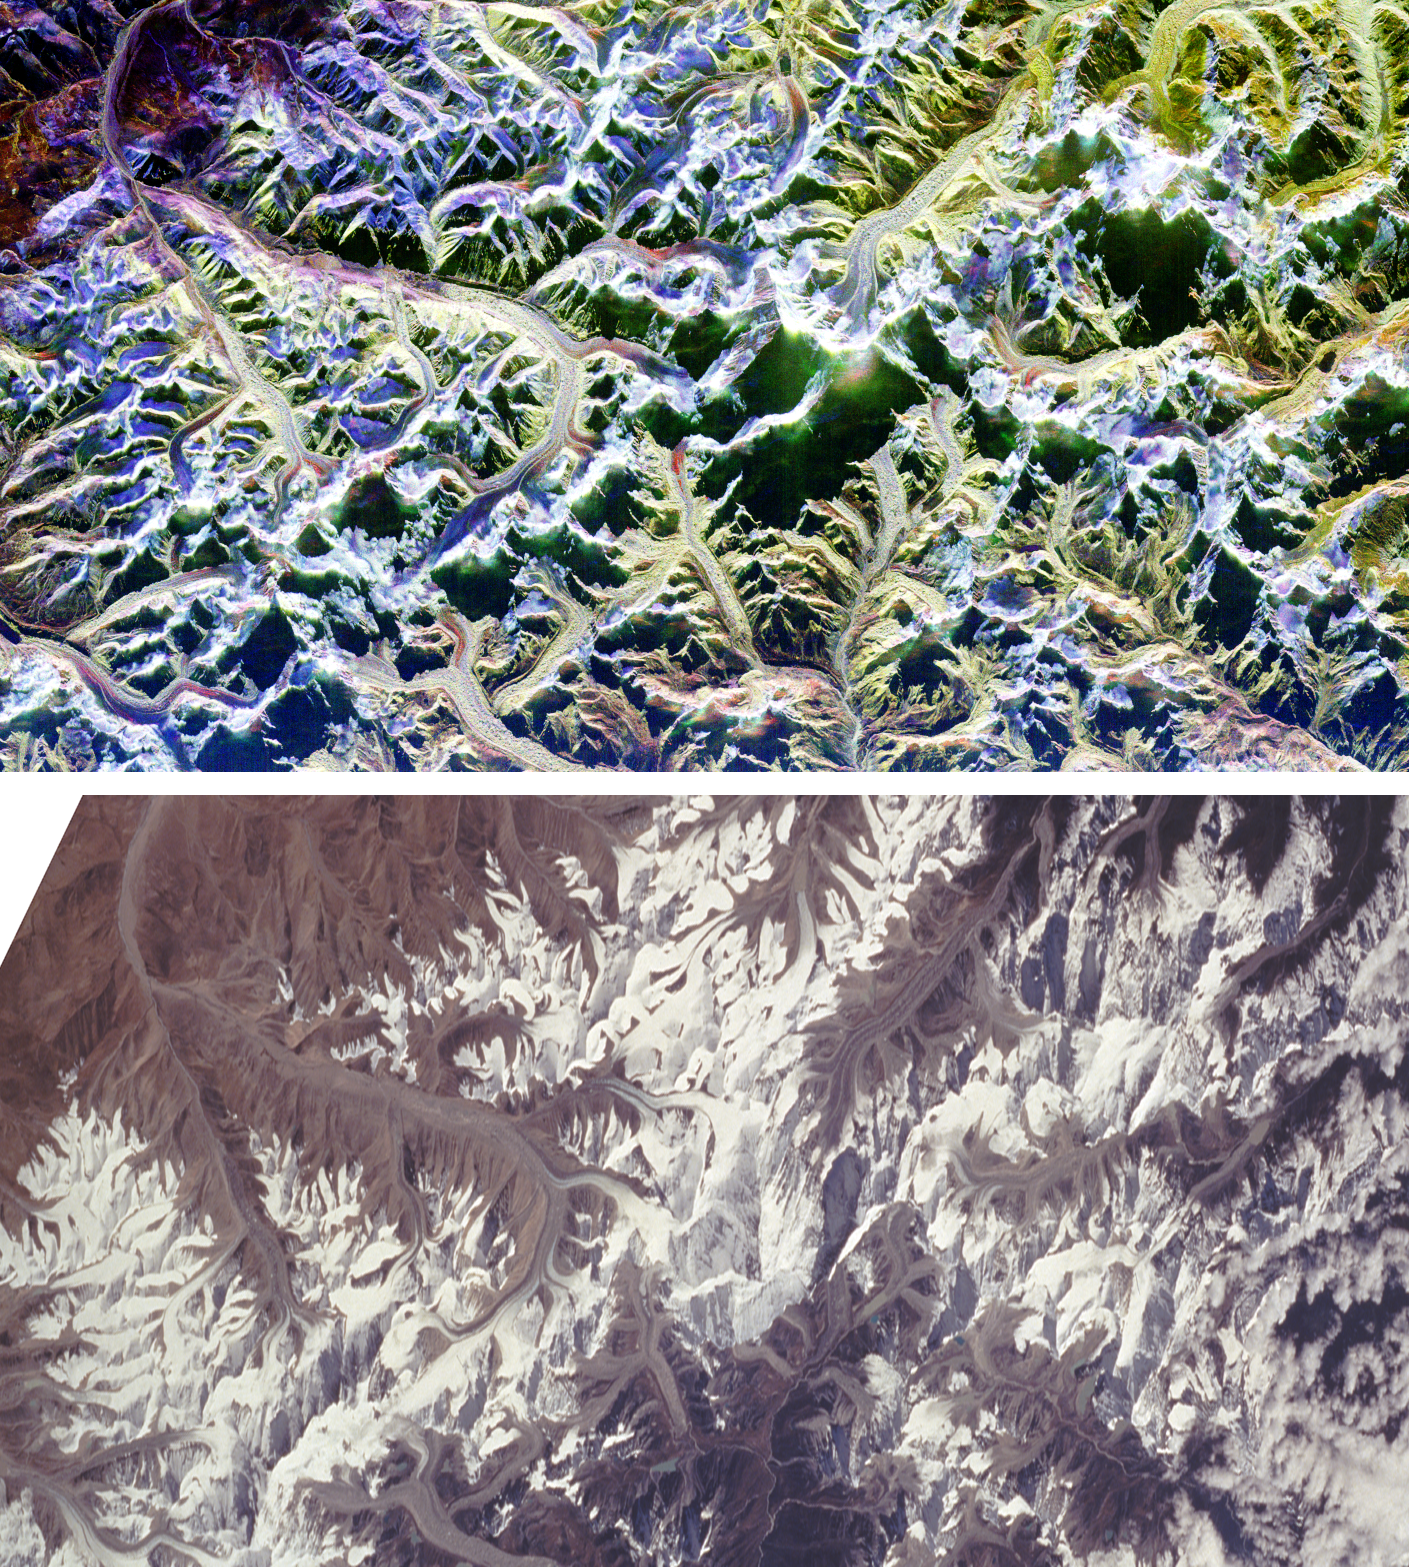

Space Radar Image of Mount Everest

These are two comparison images of Mount Everest and its surroundings, along the border of Nepal and Tibet. The peak of Mount Everest, the highest elevation on Earth at 8,848 meters (29,028 feet), can be seen near the center of each image. The image at the top was acquired through thick cloud cover by the Spaceborne Imaging Radar-C/X-band Synthetic Aperture Radar (SIR-C/X-SAR) aboard the space shuttle Endeavour on April 16, 1994. The image on the bottom is an optical photograph taken by the Endeavour crew under clear conditions during the second flight of SIR-C/X-SAR on October 10, 1994. Both images show an area approximately 70 kilometers by 38 kilometers (43 miles by 24 miles) that is centered at 28.0 degrees north latitude and 86.9 degrees east longitude. North is toward the upper left. The colors in the radar image were obtained using the following radar channels: red represents the L-band (horizontally transmitted and received); green represents the L-band (horizontally transmitted and vertically received); blue represents the C-band (horizontally transmitted and vertically received). Radar illumination is from the top of the frame. The optical photograph has been geometrically adjusted to better match the area shown in the radar image. Many features of the Himalayan terrain are visible in both images. Snow covered areas appear white in the optical photograph while the same areas appear bright blue in the radar image. The radar image was taken in early spring and shows deep snow cover, while the optical photograph was taken in late summer and shows minimum snow cover. The curving and branching features seen in both images are glaciers. The two wavelengths and multiple polarizations of the SIR-C radar are sensitive to characteristics of the glacier surfaces that are not detected by conventional photography, such as the ice roughness, water content and stratification. For this reason, the glaciers show a variety of colors in the radar image (blue, purple, red, yellow, white) but only appear as gray or white in the photograph. Field data from other SIR-C/X-SAR test sites, such as the Alpine glaciers of Austria, are being used to help interpret data from remote regions like Mount Everest.

Credit: NASA/JPL